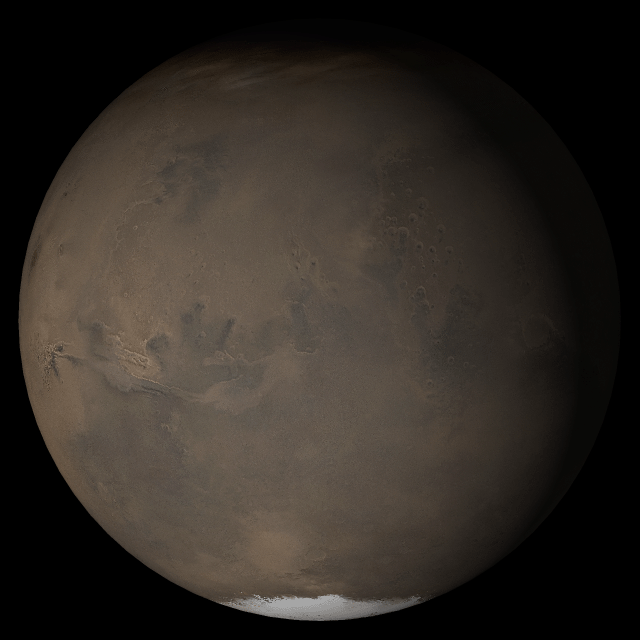

Mars at Ls 230°: Acidalia/Mare Erythraeum

14 June 2005
This picture is a composite of Mars Global Surveyor (MGS) Mars Orbiter Camera (MOC) daily global images acquired at Ls 230° during a previous Mars year. This month, Mars looks similar, as Ls 230° occurs in mid-June 2005. The picture shows the Acidalia/Mare Erythraeum face of Mars. Over the course of the month, additional faces of Mars as it appears at this time of year are being posted for MOC Picture of the Day. Ls, solar longitude, is a measure of the time of year on Mars. Mars travels 360° around the Sun in 1 Mars year. The year begins at Ls 0°, the start of northern spring and southern autumn.

Season: Northern Autumn/Southern Spring

Credit: NASA/JPL/Malin Space Science Systems